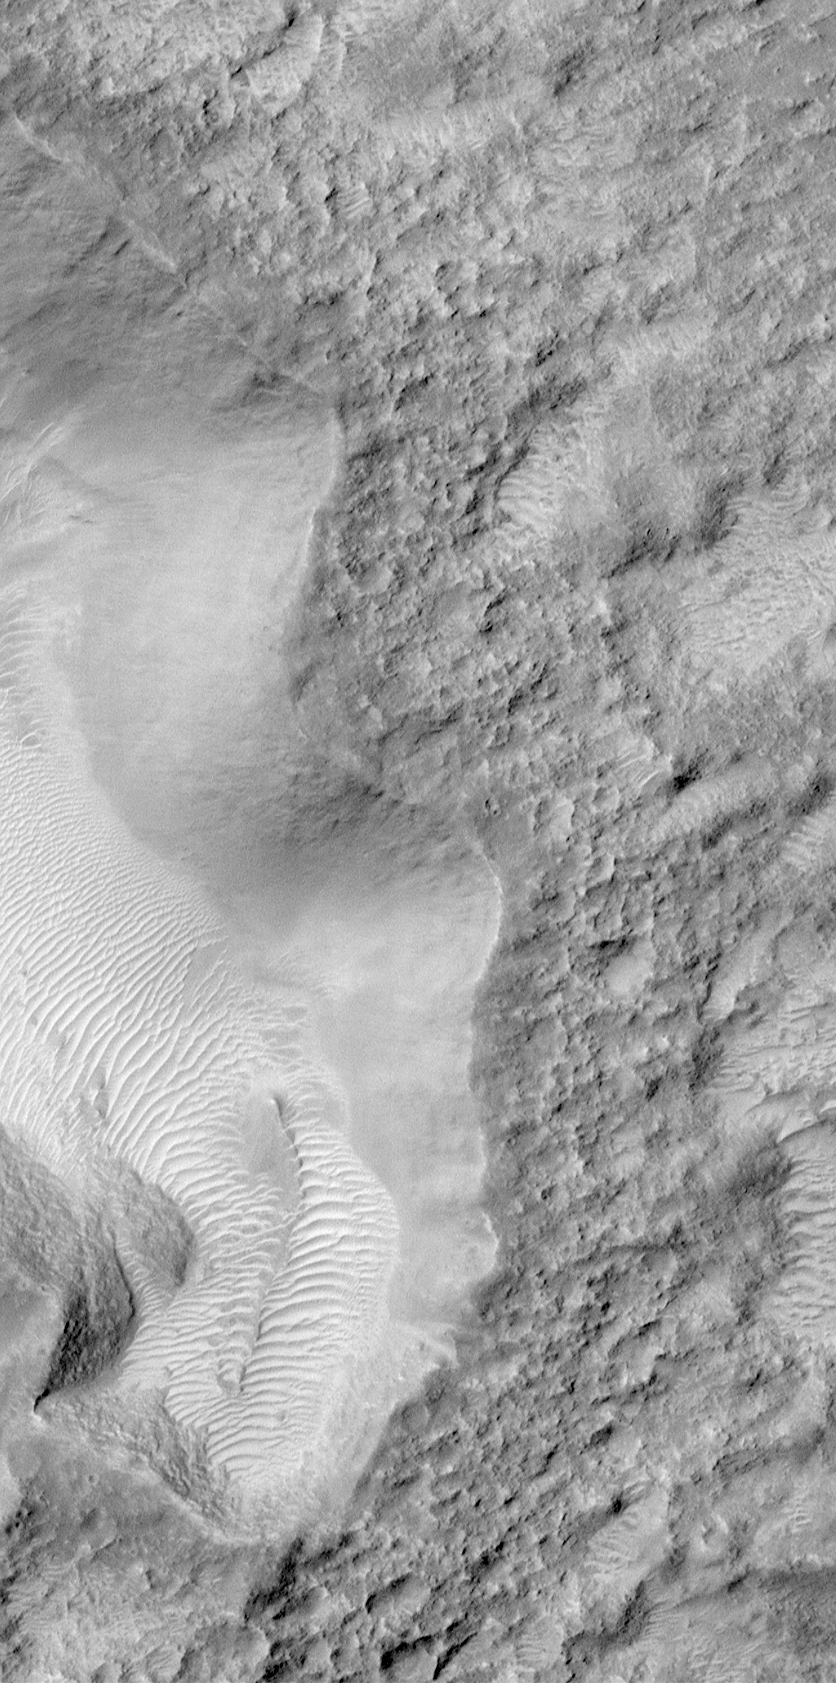

Once Pitted, Twice Spied: A New High Resolution View Inside Escalante Crater

During the year spent waiting to achieve the planned circular, polar Mapping Orbit, the Mars Global Surveyor (MGS) Mars Orbiter Camera (MOC) took about 1170 pictures that had resolutions in the 2 to 20 meters (7-66 feet) per pixel range. These pictures were obtained between September 1997 and September 1998, and are now archived with NASA and available to the public at NASAPDS–http://ida.wr.usgs.gov/. Although these pictures were generally a vast improvement in spatial resolution compared to the previous images from Viking and Mariner, the latest pictures from MOC–taken this month (April 1999) from the proper Mapping Orbit–demonstrate the power of the MOC when in focus and operating at the correct altitude (~380 km or 235 miles).

The Viking Orbiter picture on the left, above, shows the 83 kilometers-(52 miles)-wide crater, Escalante. Located on the martian equator at 245°W longitude, a portion of this crater’s floor was seen by MOC before the mapping mission began, at a resolution of 9.4 meters (31 feet) per pixel as shown in the middle image. The new picture–on the right–peers down into one of the pits seen in the earlier MOC image–only now it is viewed at 1.8 meters (6 feet) per pixel.

The new high resolution image (right) covers an area only 1.5 kilometers (0.9 miles) wide and shows that the crater floor–which appears relatively smooth in the context view on the left–is actually quite rough at the scale that a human being would notice if trying to hike around in this landscape. The latest picture also shows small, bright windblown dunes that were not visible in the earlier MOC image.

MOC2-120a is a mosaic of Viking Orbiter images 381s62 and 379s47, and MOC2-120b is a subframe of MGS MOC image SPO-2-382/04. The large white box shows the location of MOC2-120b, and the small white box shows the location of MOC2-120c. In MOC2-120a and MOC2-120b, illumination is from the right/upper right, in MOC2-120c it is from the left.

Malin Space Science Systems and the California Institute of Technology built the MOC using spare hardware from the Mars Observer mission. MSSS operates the camera from its facilities in San Diego, CA. The Jet Propulsion Laboratory’s Mars Surveyor Operations Project operates the Mars Global Surveyor spacecraft with its industrial partner, Lockheed Martin Astronautics, from facilities in Pasadena, CA and Denver, CO.

Credit: NASA/JPL/MSSS